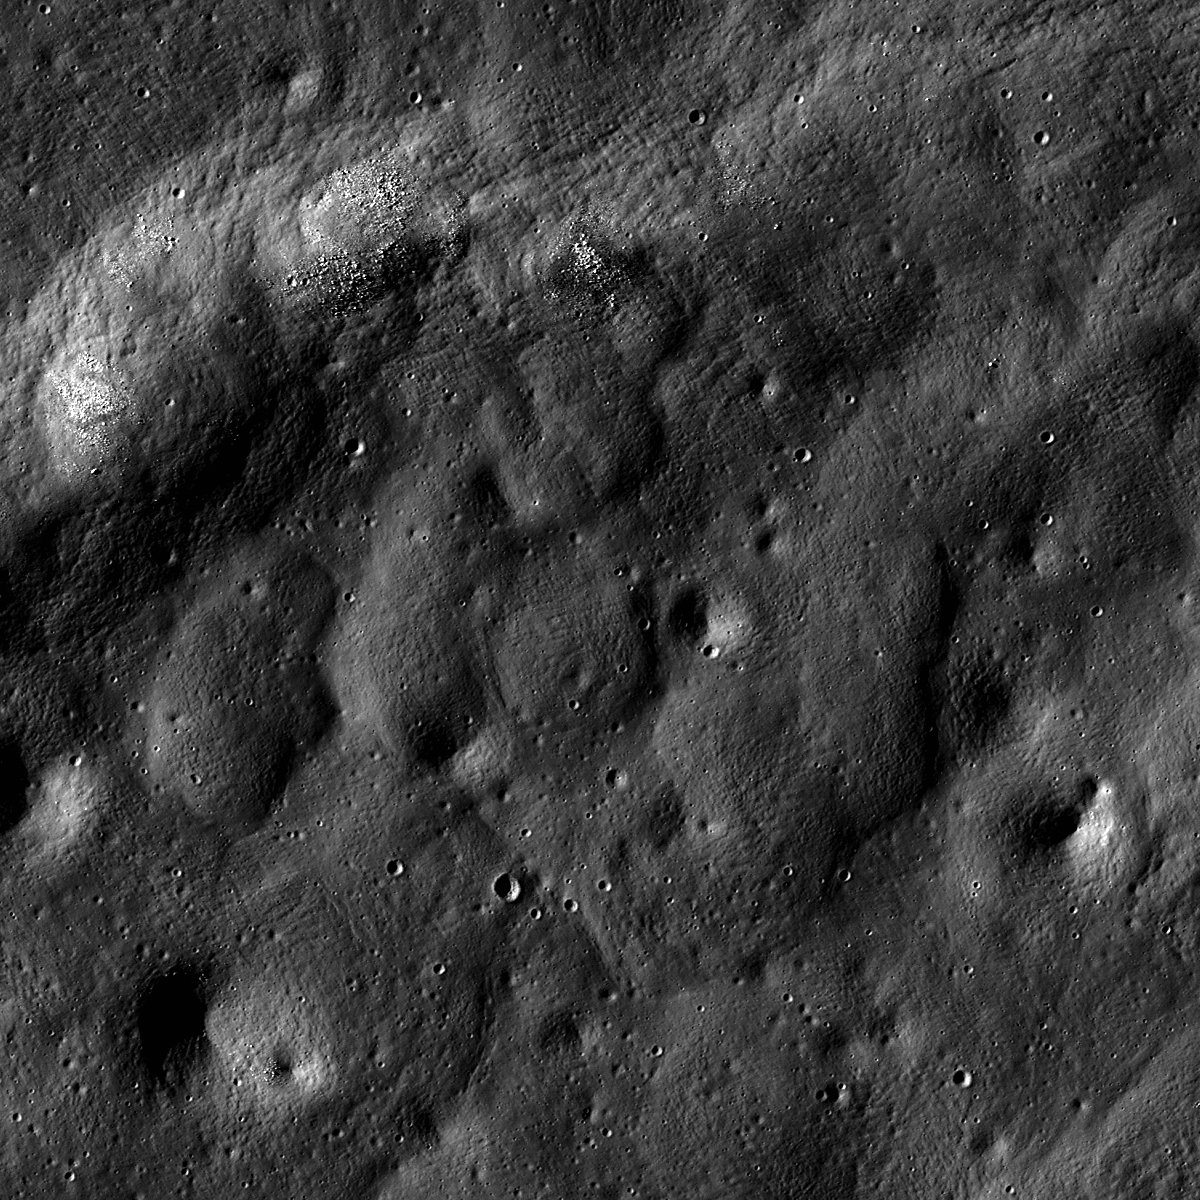

Brisbane Z’s Australean Wrinkle Ridge

A beautiful wrinkle ridge within Brisbane Z crater in Mare Australe. Image width is 500 m and illumination is from the left, LROC NAC M134714924L.

This wrinkle ridge is located within the crater Brisbane Z, at 52.72°S, 73.13°E. Brisbane Z is a mare-flooded crater within Mare Australe. Wrinkle ridges are one of several styles of tectonic deformation present on the Moon, and occur primarily in the maria. Wrinkle ridges are the result of contractional forces, and in the maria, these forces are believed to be from the weight of the basalts extruded onto the surface. The same reasoning explains why wrinkle ridges are sometimes found in mare-flooded craters, where similar contractional forces are present at a smaller scale.

NASA’s Goddard Space Flight Center built and manages the mission for the Exploration Systems Mission Directorate at NASA Headquarters in Washington. The Lunar Reconnaissance Orbiter Camera was designed to acquire data for landing site certification and to conduct polar illumination studies and global mapping. Operated by Arizona State University, LROC consists of a pair of narrow-angle cameras (NAC) and a single wide-angle camera (WAC). The mission is expected to return over 70 terabytes of image data.

Credit: NASA/GSFC/Arizona State University